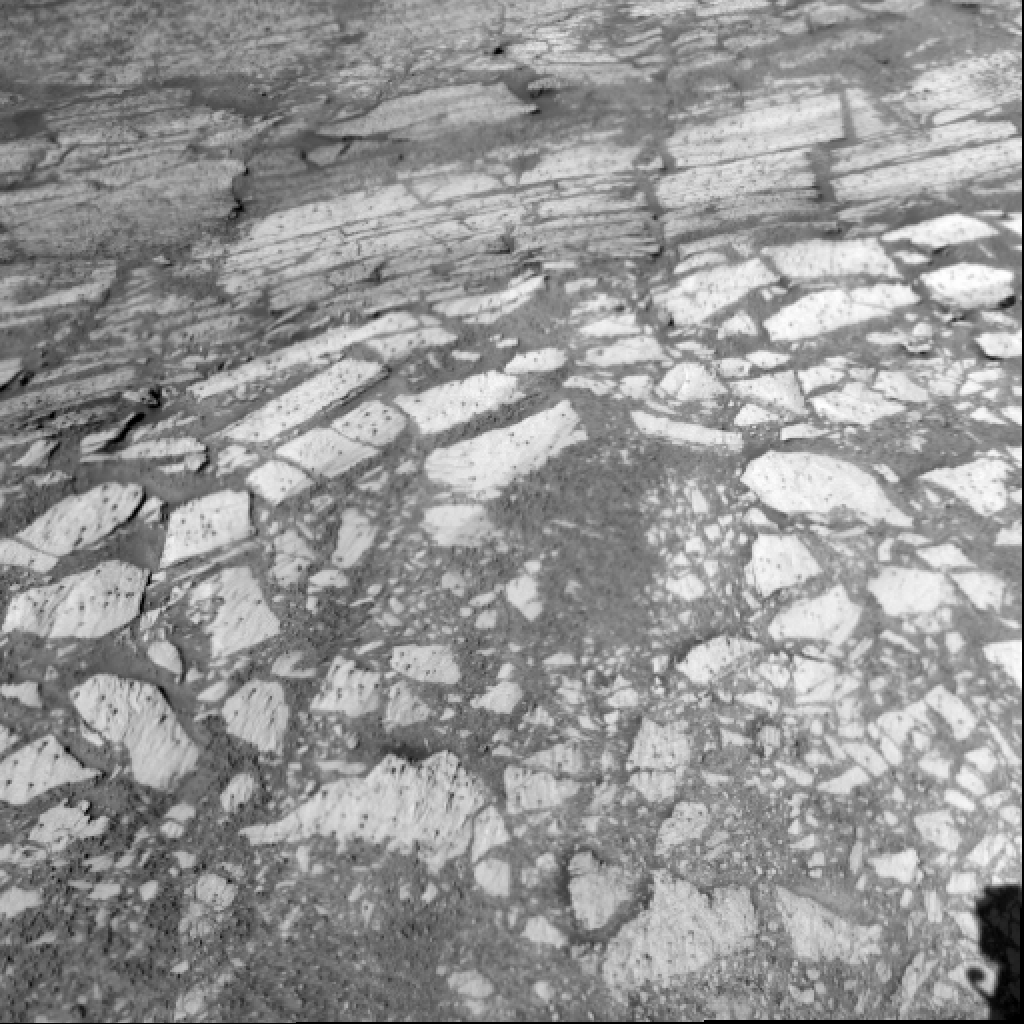

Layers Inside ‘Endurance’

This view of rock layers exposed in the upper portion of the inner slope of “Endurance Crater” was captured by the navigation camera on NASA’s Mars Exploration Rover Opportunity from the rover’s position inside the crater during Opportunity’s 134th sol on June 9, 2004. Scientists and engineers are assessing possible targets and routes among these rocks. The view is looking down into the crater, so the layers at the top of the image lie lower in the crater than the rocks in the foreground.

Credit: NASA/JPL